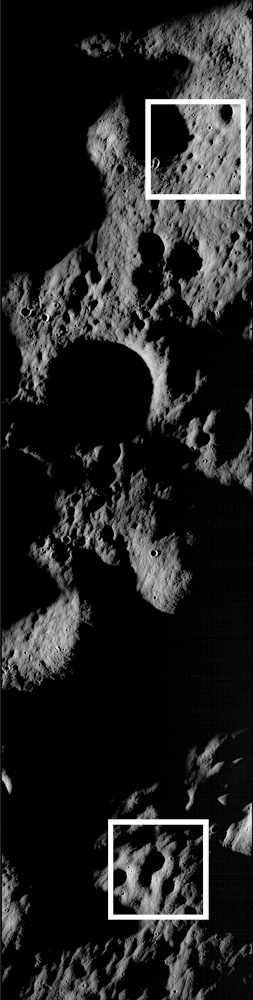

These images show cratered regions near the moon's Mare Nubium region, as photographed by the Lunar Reconnaissance Orbiter's LROC instrument. Each image shows a region 1,400 meters (0.87 miles) wide. the bottoms of both images face lunar north. The image below shows the location of these two images in relation to each other. [Locator Image]

Credit: NASA/Goddard Space Flight Center/Arizona State University